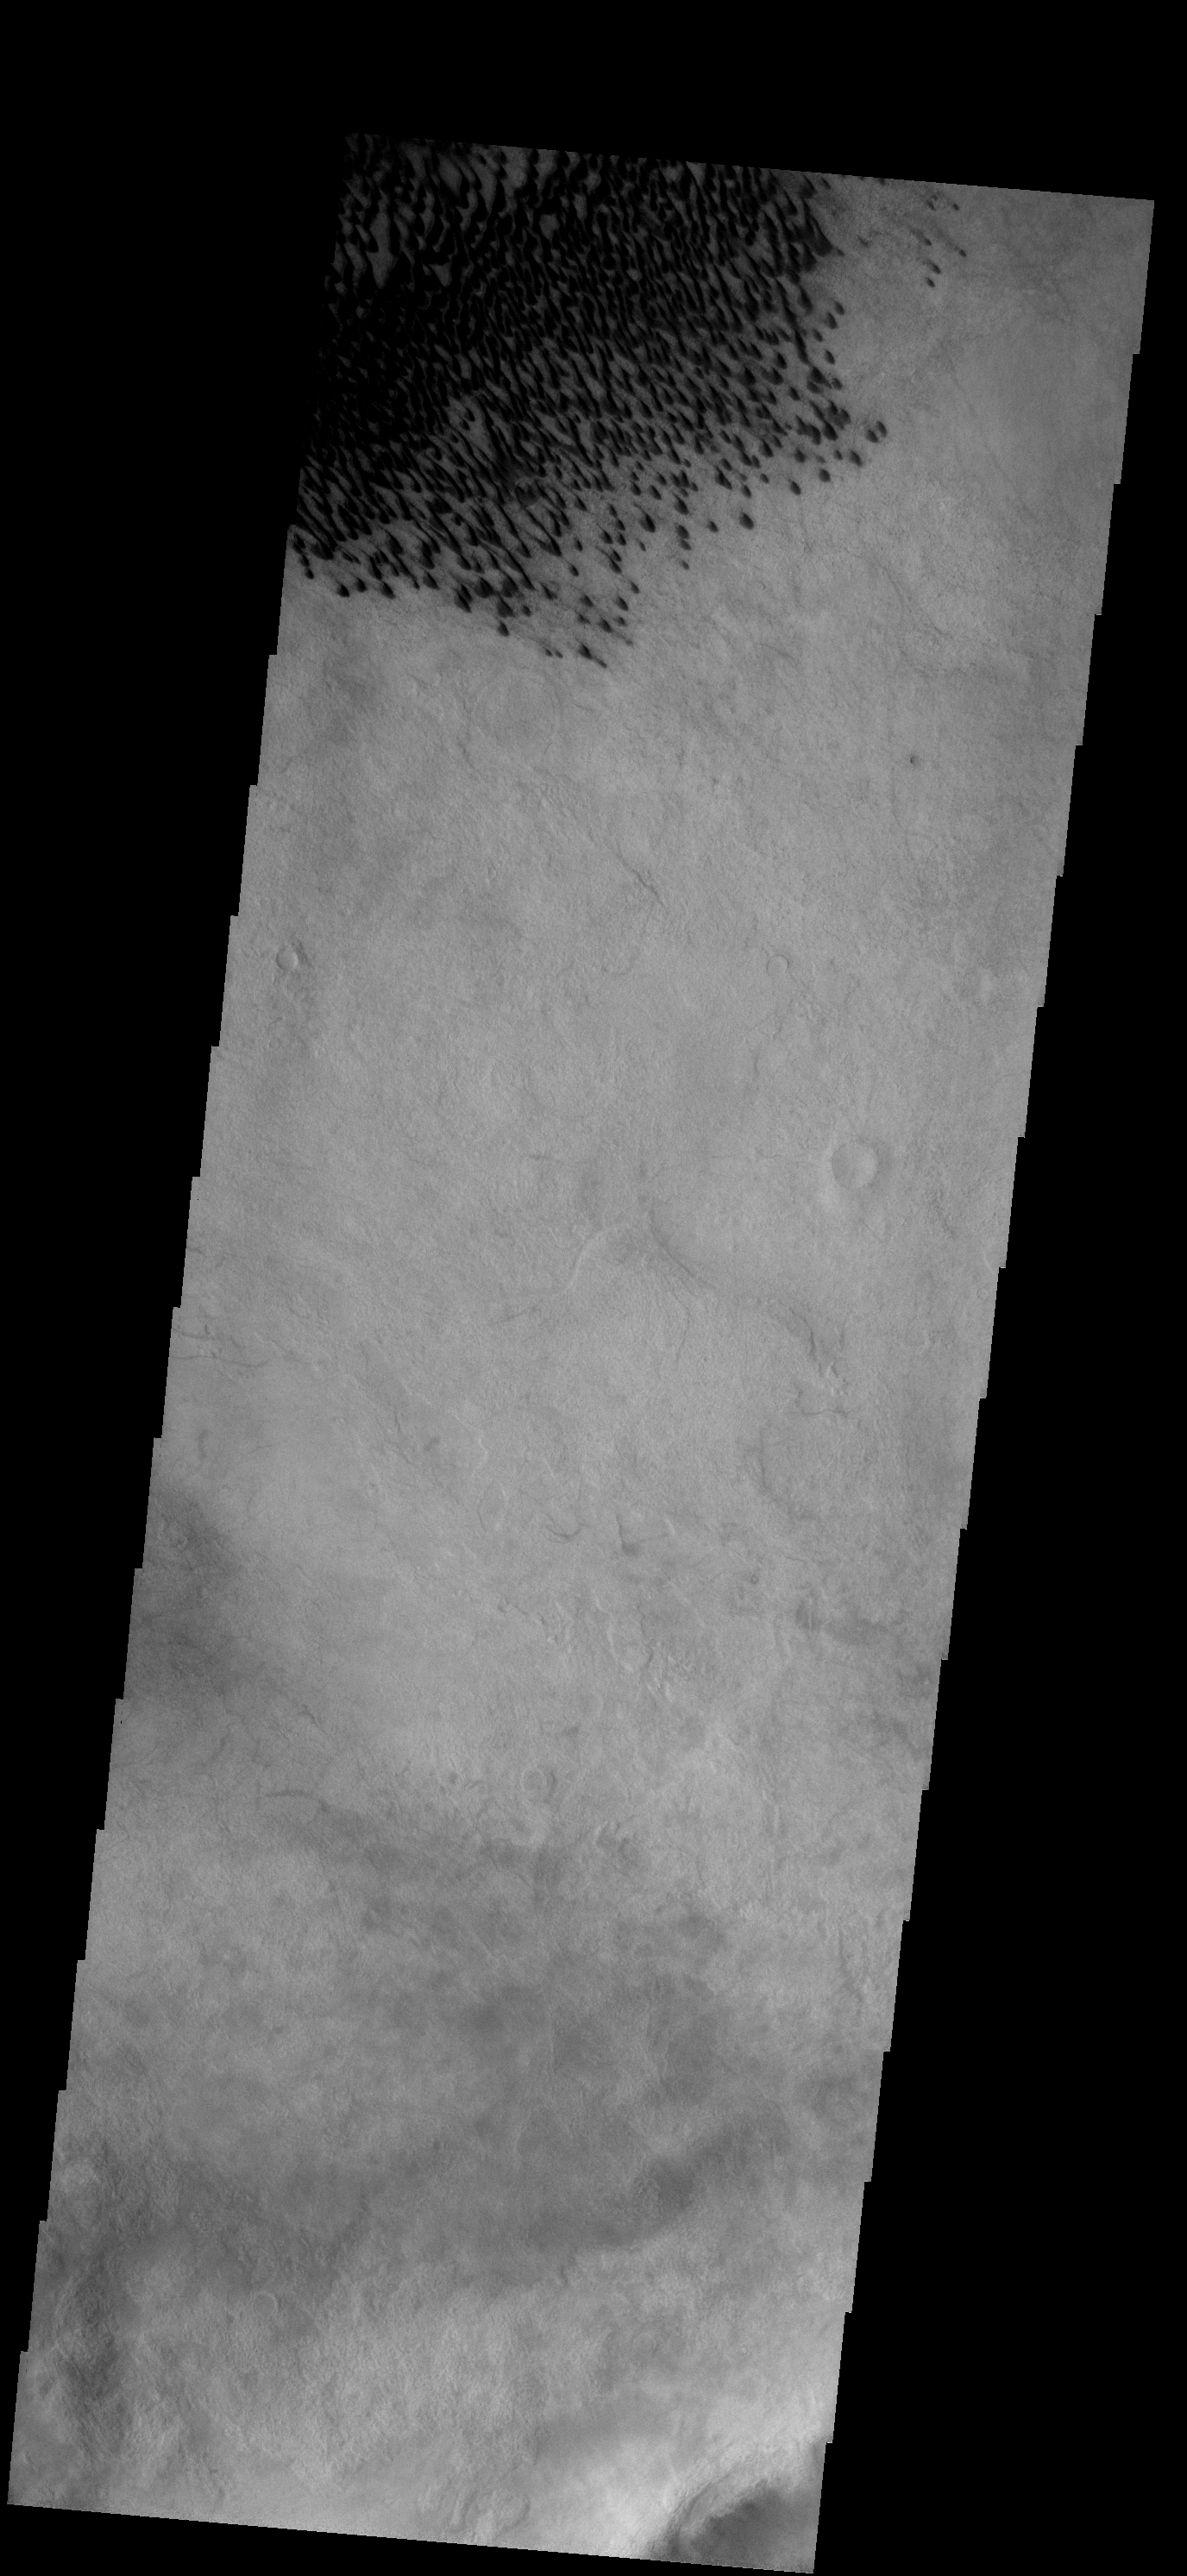

Brashear Cr. Dunes

This field of dunes is located on the floor of Brashear Crater.

Image information: VIS instrument. Latitude 53.9S, Longitude 240.6E. 17 meter/pixel resolution.

Note: this THEMIS visual image has not been radiometrically nor geometrically calibrated for this preliminary release. An empirical correction has been performed to remove instrumental effects. A linear shift has been applied in the cross-track and down-track direction to approximate spacecraft and planetary motion. Fully calibrated and geometrically projected images will be released through the Planetary Data System in accordance with Project policies at a later time.

NASA’s Jet Propulsion Laboratory manages the 2001 Mars Odyssey mission for NASA’s Office of Space Science, Washington, D.C. The Thermal Emission Imaging System (THEMIS) was developed by Arizona State University, Tempe, in collaboration with Raytheon Santa Barbara Remote Sensing. The THEMIS investigation is led by Dr. Philip Christensen at Arizona State University. Lockheed Martin Astronautics, Denver, is the prime contractor for the Odyssey project, and developed and built the orbiter. Mission operations are conducted jointly from Lockheed Martin and from JPL, a division of the California Institute of Technology in Pasadena.

Credit: NASA/JPL/ASU